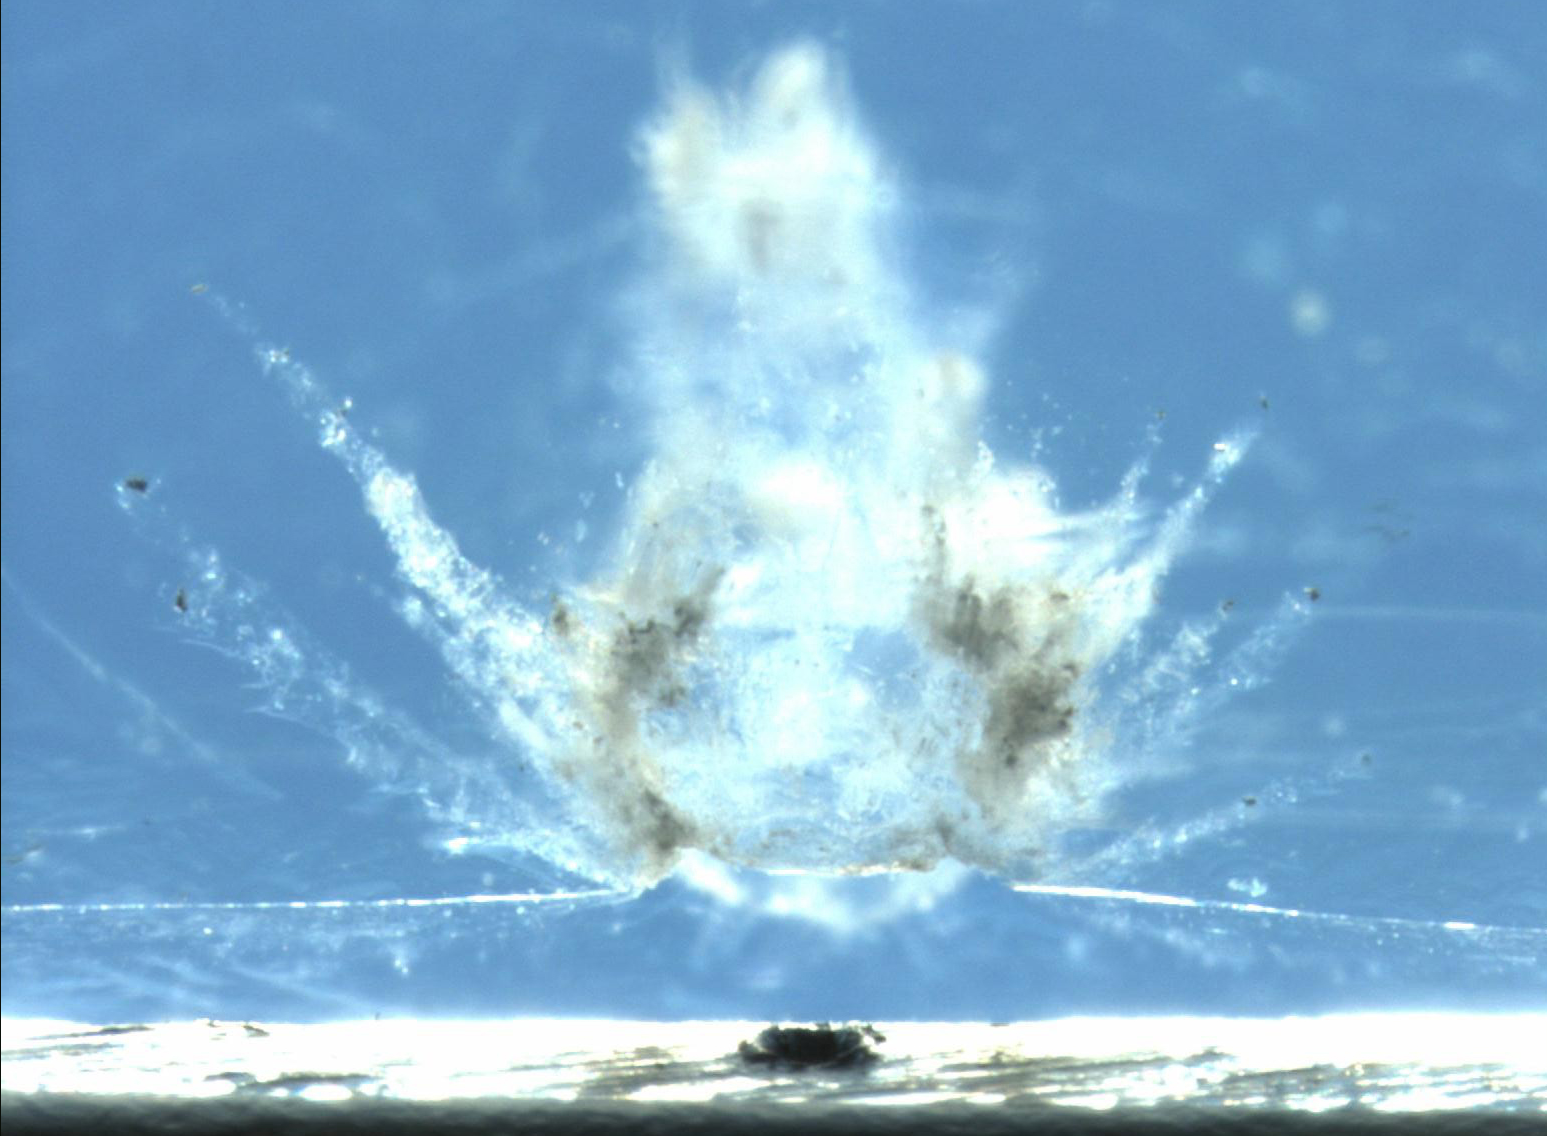

Comet Ejecta in Aerogel

This image shows a particle impact on the aluminum frame that holds the aerogel tiles. The debris from the impact shot into the adjacent aerogel tile producing the explosion pattern of ejecta framents captured in the material. A nice cratering experiment.

Credit: NASA/JPL